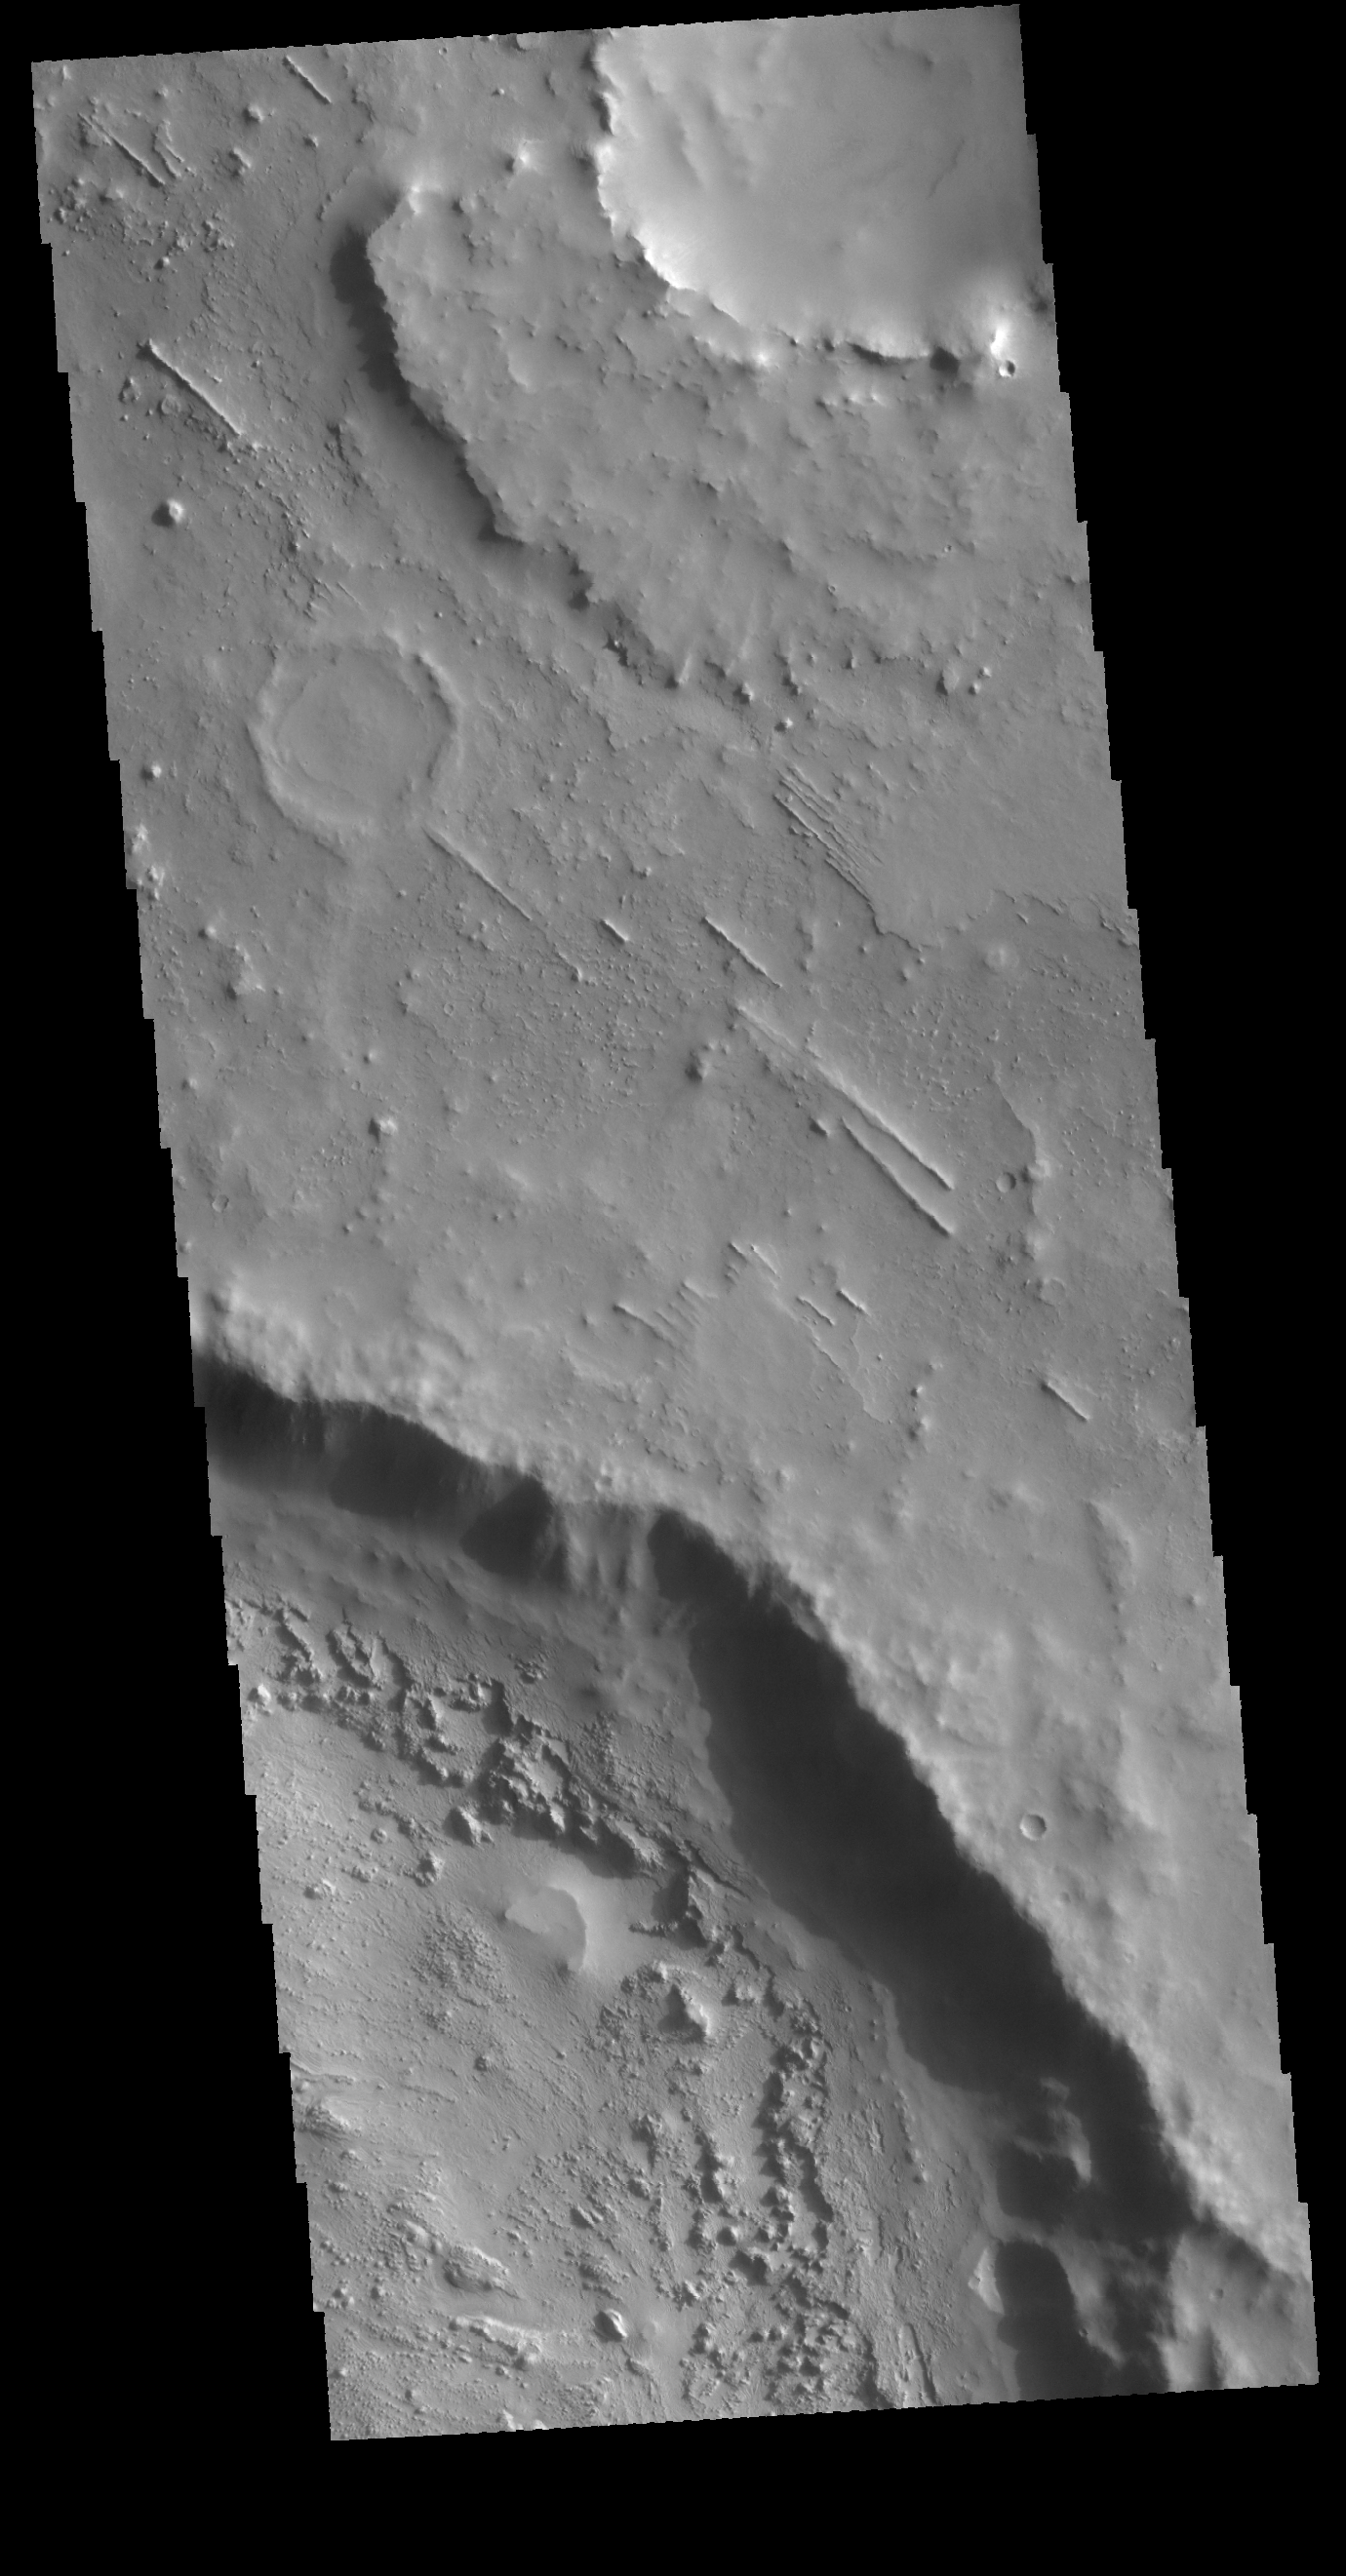

Arabia Terra

Today’s VIS image shows a portion of Arabia Terra. The very narrow linear ridges are indications of tectonic processes at some point in the formation of this region.

Credit: NASA/JPL-Caltech/ASU